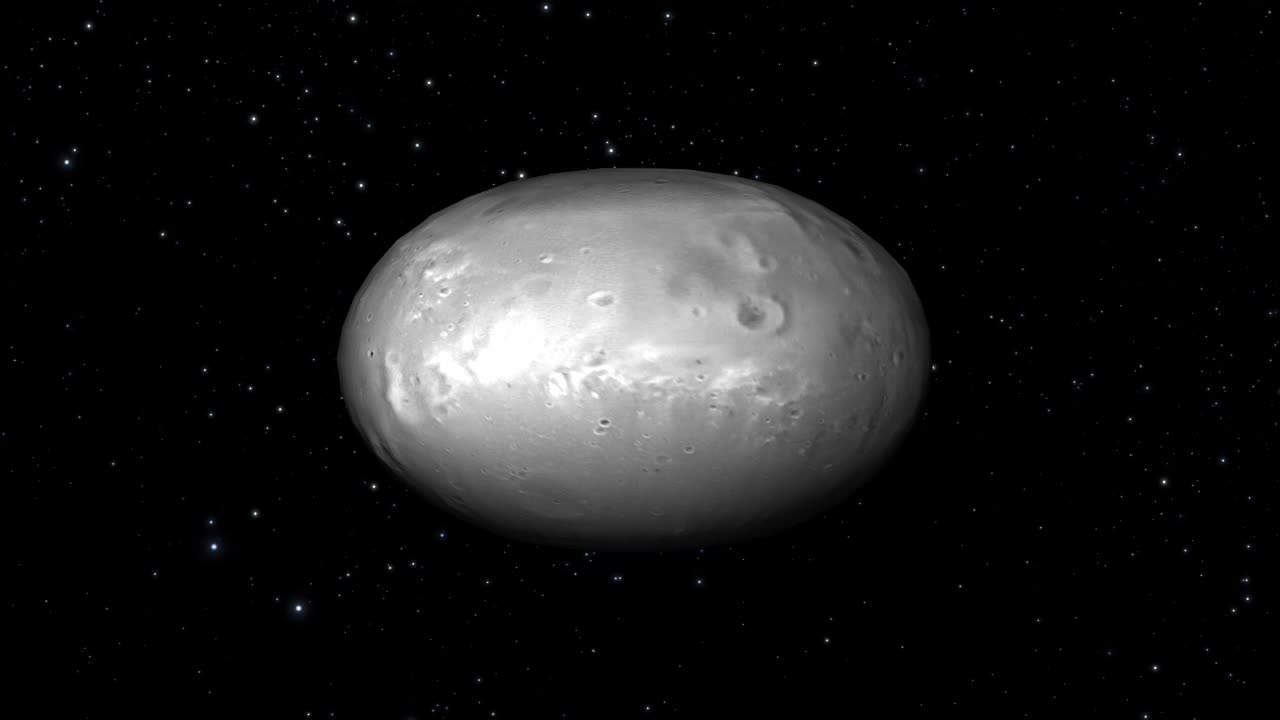

Hubble Finds Two Chaotically Tumbling Pluto Moons

This computer animation illustrates how Pluto's moon Nix changes its spin unpredictably as it orbits the "double planet" Pluto-Charon. The view is from the surface of Pluto as the moon circles the Pluto-Charon system. This is a time-lapse view of the moon, compressing four years of motion into two minutes, with one complete orbit of Pluto-Charon every two seconds. (The apparent star movement rate is greatly slowed down for illustration purposes.) The animation is based on dynamical models of spinning bodies in complex gravitational fields — like the field produced by Pluto and Charon's motion about each other. Astronomers used this simulation to try to understand the unpredictable changes in reflected light from Nix as it orbits Pluto-Charon. They also found that Pluto's moon Hydra also undergoes chaotic spin. The football shape of both moons contributes to their wild motion. The consequences are that if you lived on either moon, you could not predict the time or direction the sun would rise the next morning. (The moon is too small for Hubble to resolve surface features, and so the surface textures used here are purely for illustration purposes.)

Credit: NASA, ESA, M. Showalter (SETI Institute), and G. Bacon (STScI)